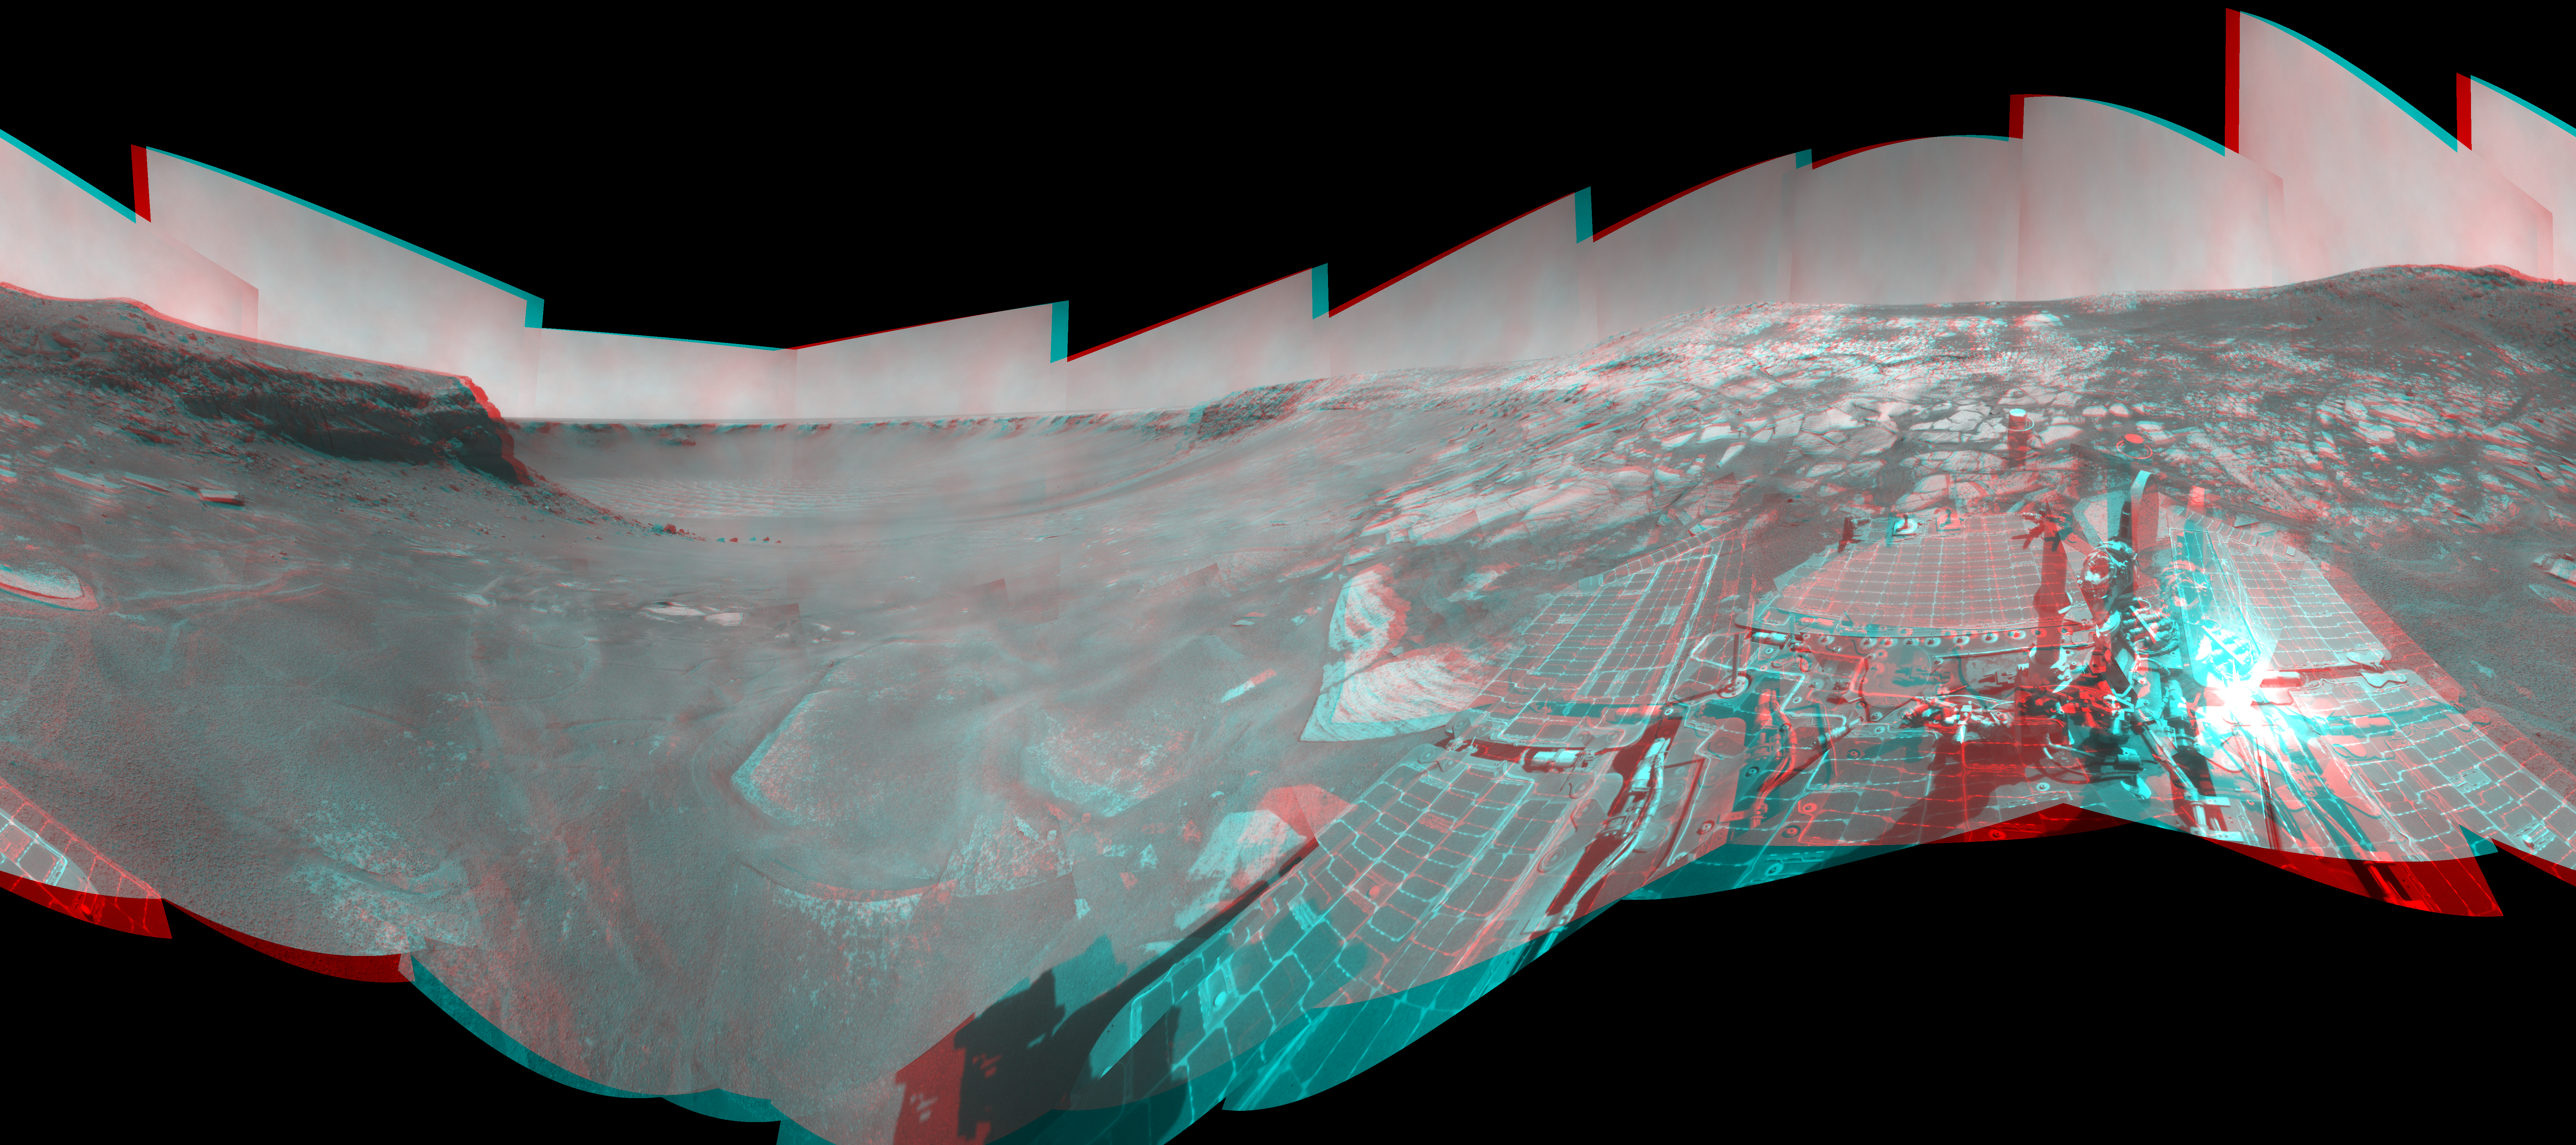

Opportunity View During Exploration in ‘Duck Bay,’ Sols 1506-1510 (Stereo)

Left-eye view of a color stereo pair for PIA11787

Right-eye view of a color stereo pair for PIA11787

NASA Mars Exploration Rover Opportunity used its navigation camera to take the images combined into this stereo, full-circle view of the rover’s surroundings on the 1,506th through 1,510th Martian days, or sols, of Opportunity’s mission on Mars (April 19-23, 2008). North is at the top.

This view combines images from the left-eye and right-eye sides of the navigation camera. It appears three-dimensional when viewed through red-blue glasses with the red lens on the left.

The site is within an alcove called “Duck Bay” in the western portion of Victoria Crater. Victoria Crater is about 800 meters (half a mile) wide. Opportunity had descended into the crater at the top of Duck Bay 7 months earlier. By the time the rover acquired this view, it had examined rock layers inside the rim.

Opportunity was headed for a closer look at the base of a promontory called “Cape Verde,” the cliff at about the 2-o’clock position of this image, before leaving Victoria. The face of Cape Verde is about 6 meters (20 feet) tall. Just clockwise from Cape Verde is the main bowl of Victoria Crater, with sand dunes at the bottom. A promontory called “Cabo Frio,” at the southern side of Duck Bay, stands near the 6-o’clock position of the image.

This view is presented as a cylindrical-perspective projection with geometric seam correction.

Credit: NASA/JPL-Caltech